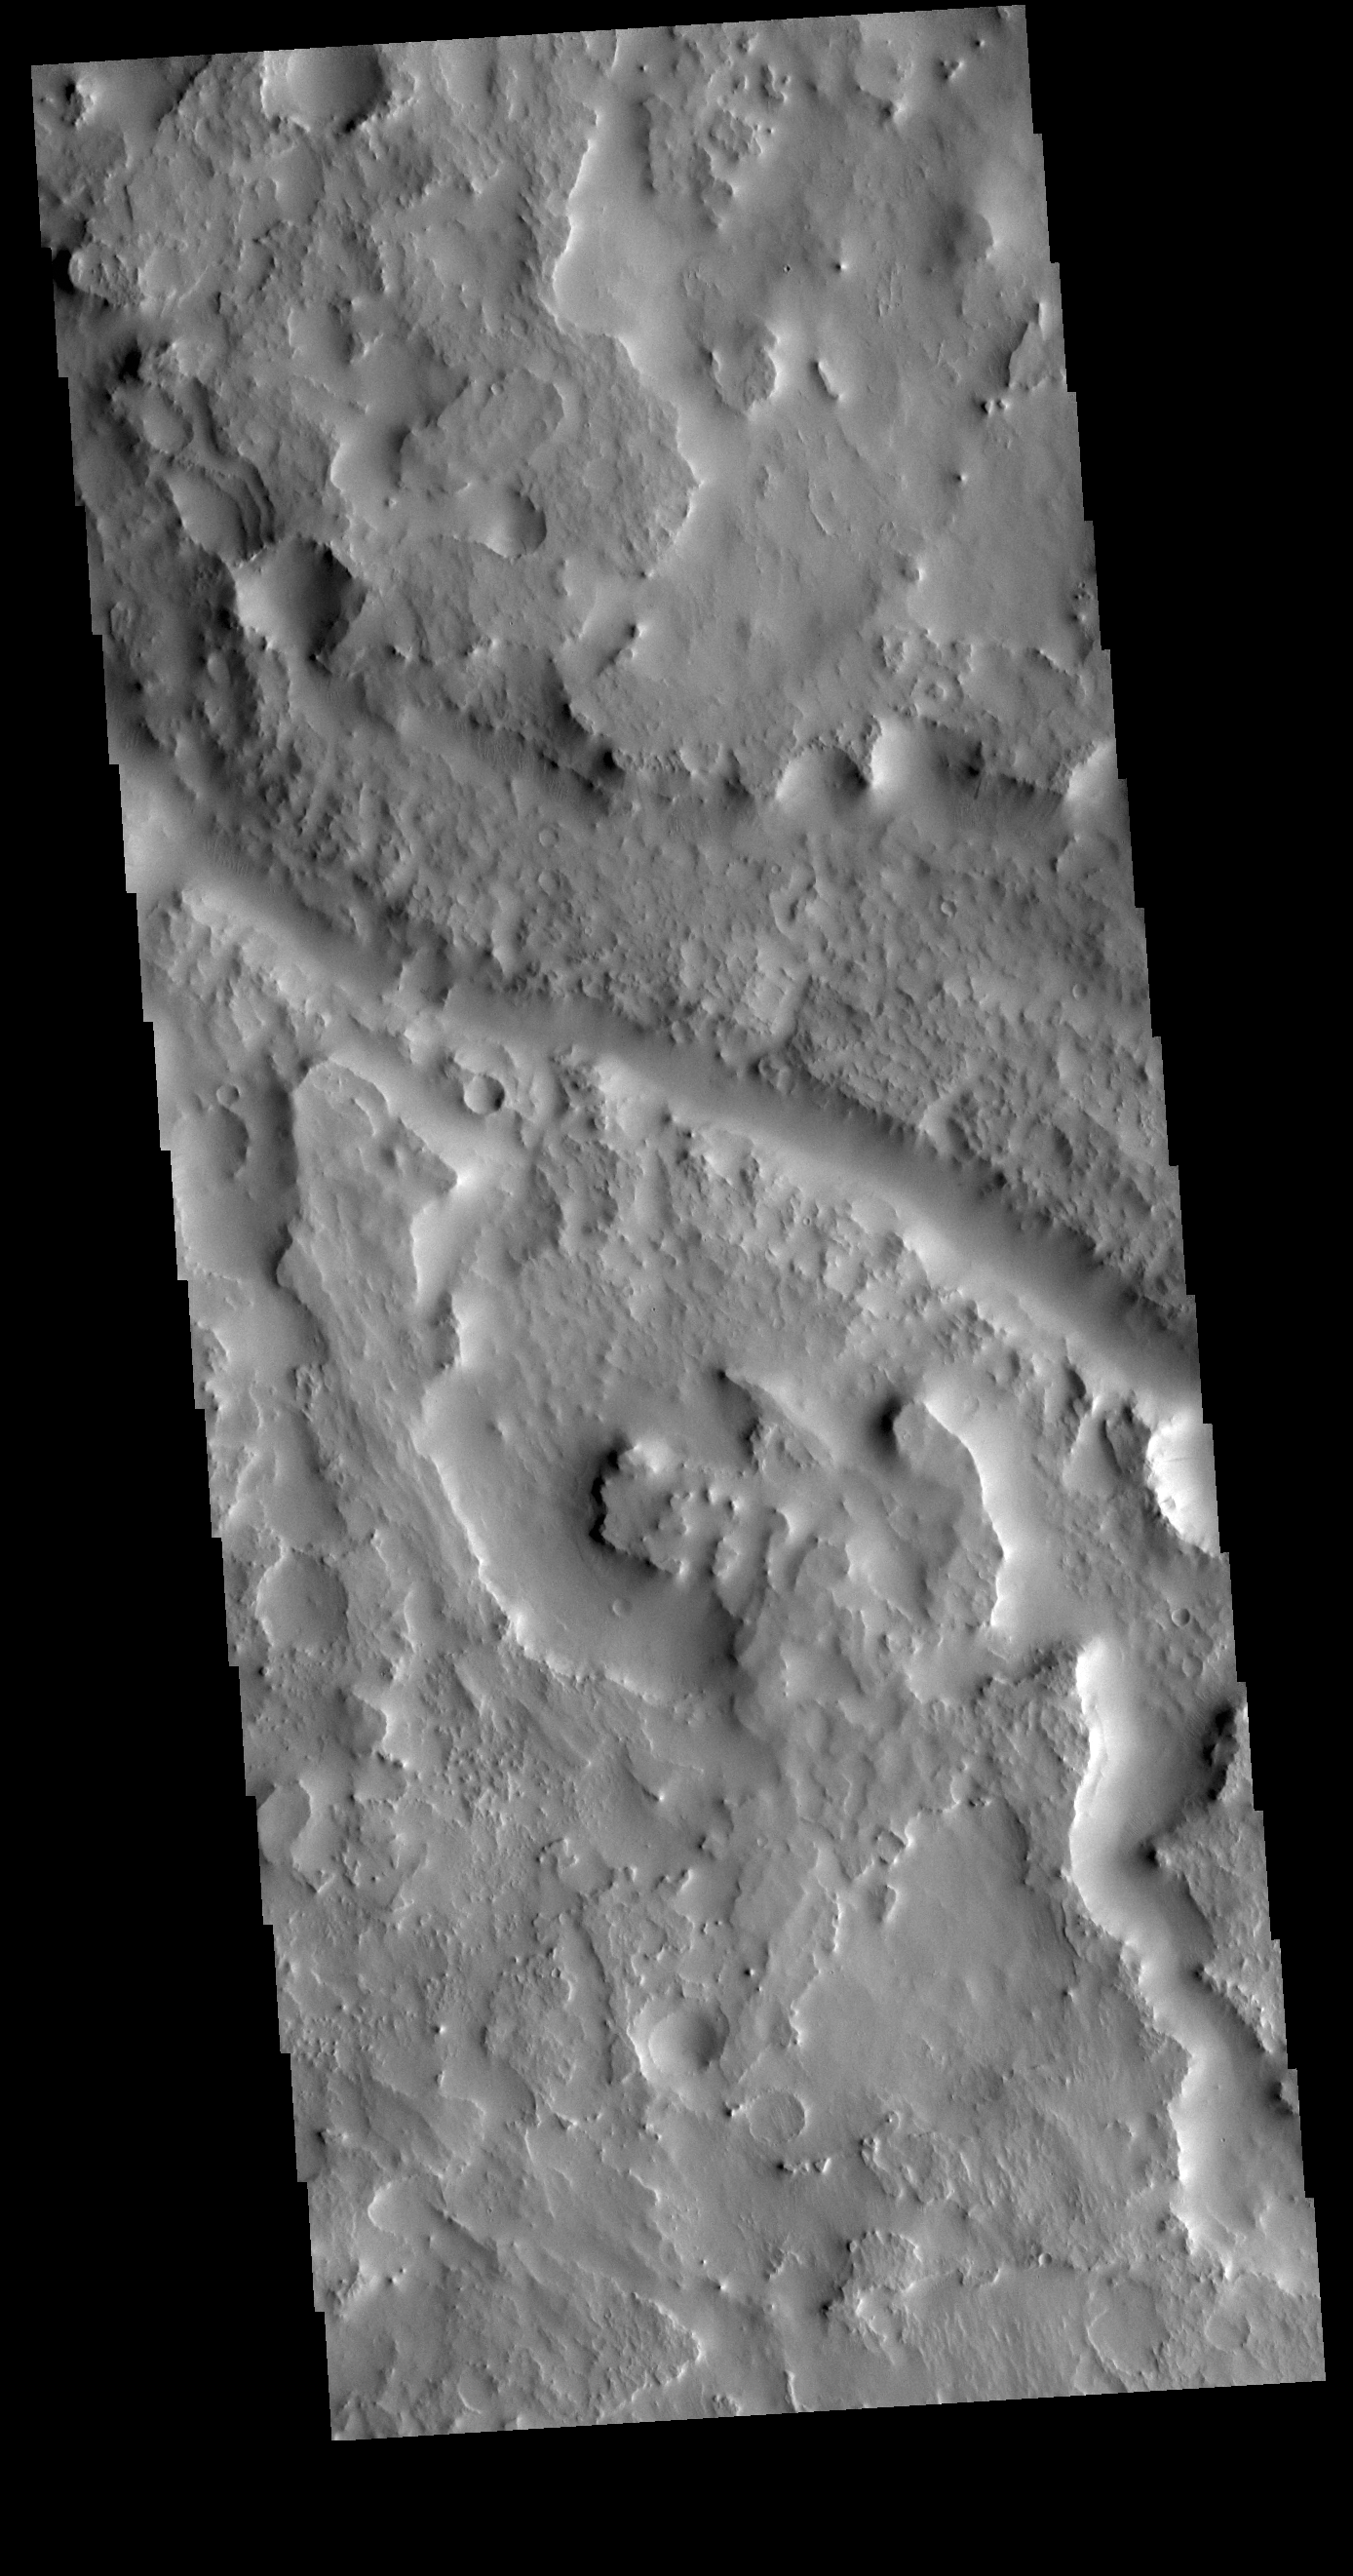

Indus Vallis

This VIS image shows a section of Indus Vallis. Indus Vallis is located in Terra Sabaea.

Credit: NASA/JPL-Caltech/ASU